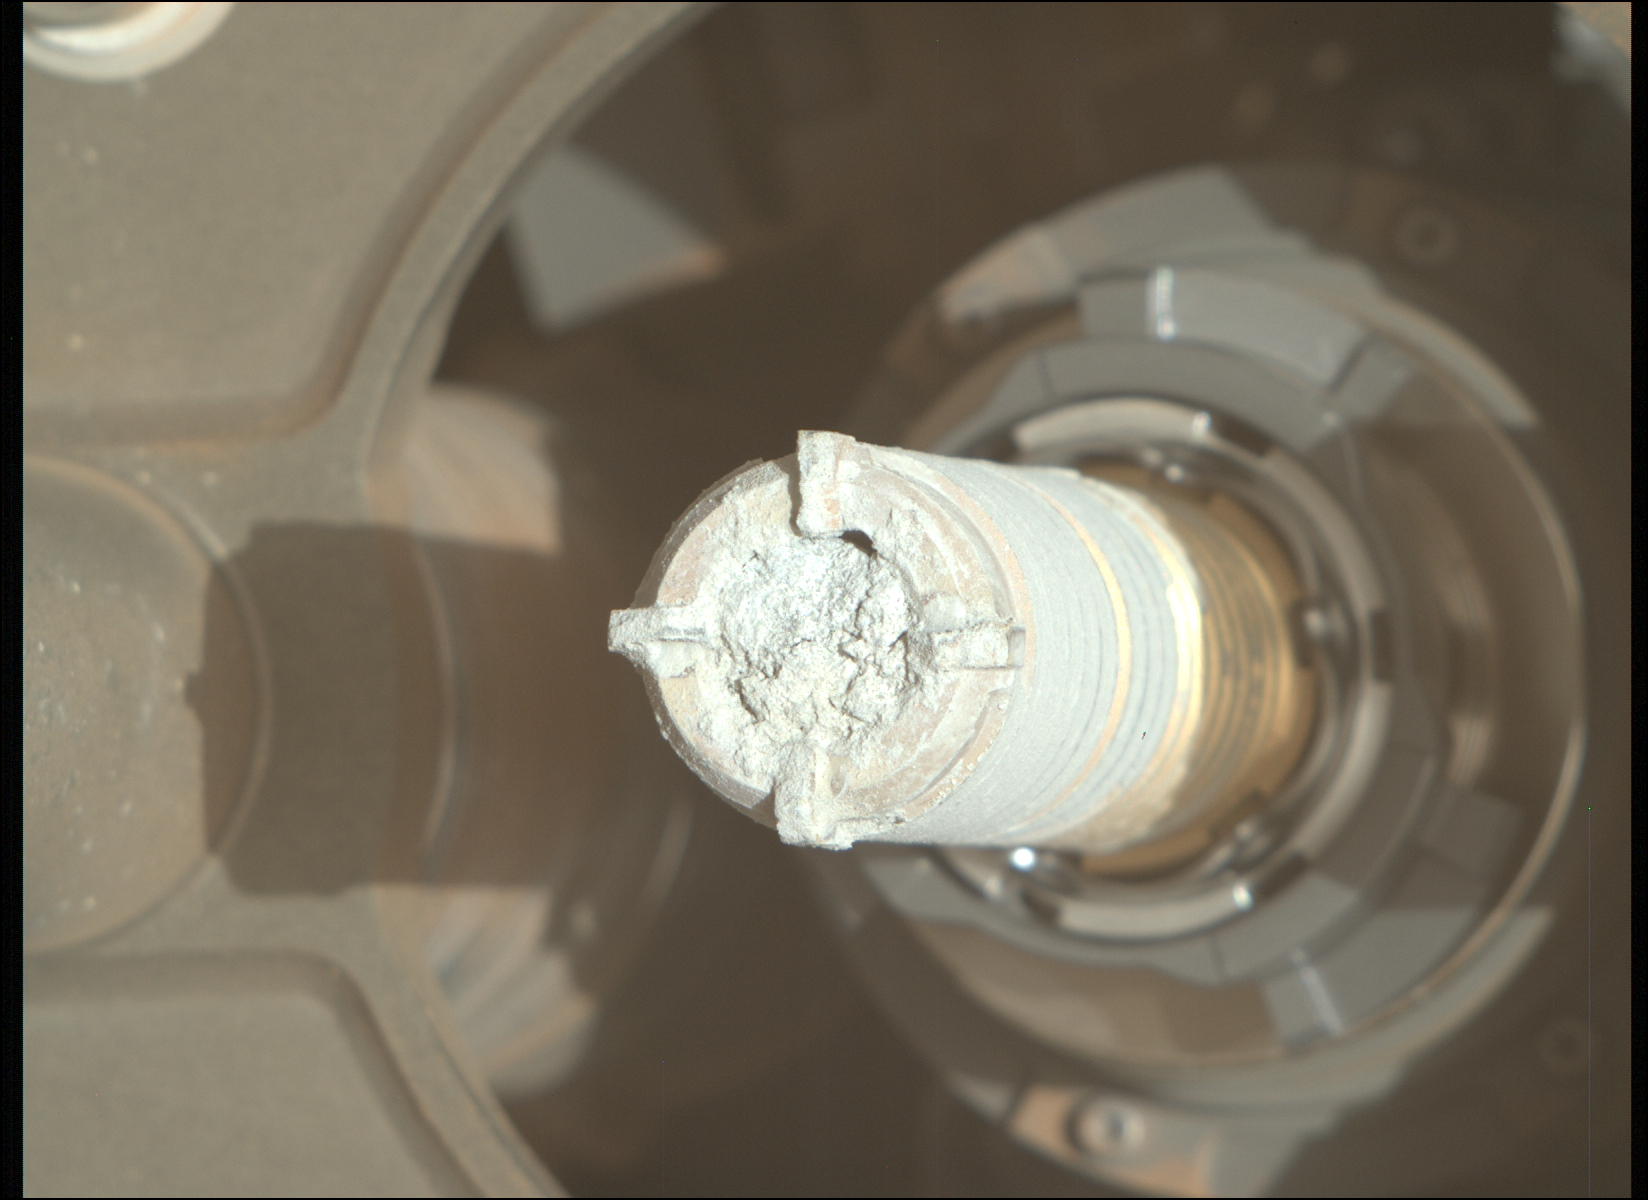

‘Green Gardens’ Sample in Tube

This image shows a cylinder of rock the size of a piece of classroom chalk inside the drill of NASA’s Perseverance Mars rover. The sample, dubbed “Green Gardens,” was taken from a rock called “Tablelands” on the rim of Mars’ Jezero Crater. The image was captured by the Mastcam-Z instrument on Feb. 16, 2025, the 1,420th Martian day, or sol, of the mission.

Each core the rover takes is about 0.5 inches (13 millimeters) in diameter and 2.4 inches (60 millimeters) long.

Data from the rover’s instruments indicates that Tablelands is made almost entirely of serpentine minerals, which form when large amounts of water react with iron- and magnesium-bearing minerals in igneous rocks. During this process, called serpentinization, the rock’s original structure and mineralogy change, often causing it to expand and fracture. Byproducts of the process sometimes include hydrogen gas, which can lead to the generation of methane in the presence of carbon dioxide. On Earth, such rocks can support microbial communities.

Arizona State University leads the operations of the Mastcam-Z instrument, working in collaboration with Malin Space Science Systems in San Diego, on the design, fabrication, testing, and operation of the cameras, and in collaboration with the Niels Bohr Institute of the University of Copenhagen on the design, fabrication, and testing of the calibration targets.

A key objective for Perseverance’s mission on Mars is astrobiology, including the search for signs of ancient microbial life. The rover will characterize the planet’s geology and past climate, pave the way for human exploration of the Red Planet, and be the first mission to collect and cache Martian rock and regolith (broken rock and dust).

Subsequent NASA missions, in cooperation with ESA (European Space Agency), would send spacecraft to Mars to collect these sealed samples from the surface and return them to Earth for in-depth analysis.

The Mars 2020 Perseverance mission is part of NASA’s Mars Exploration Program (MEP) portfolio and the agency’s Moon to Mars exploration approach, which includes Artemis missions to the Moon that will help prepare for human exploration of the Red Planet.

NASA’s Jet Propulsion Laboratory, which is managed for the agency by Caltech, built and manages operations of the Perseverance rover.

Credit: NASA/JPL-Caltech/ASU/MSSS